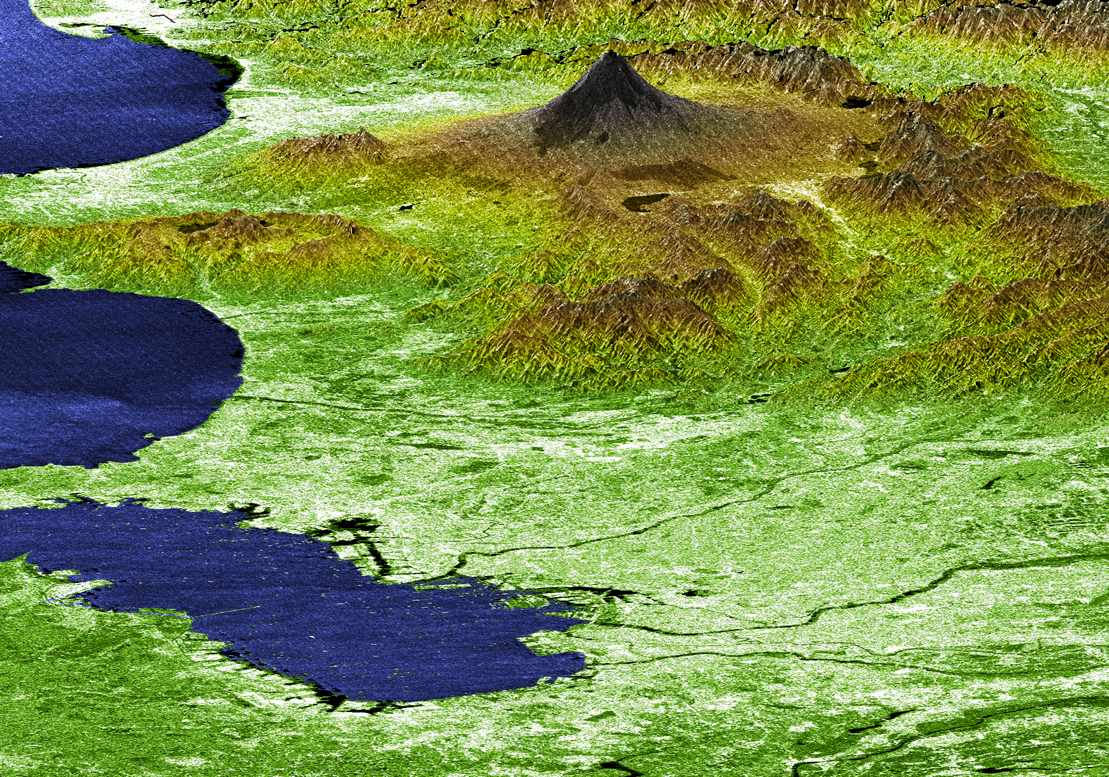

Perspective View with Radar Image Overlaid, Color as Height: Mt. Fuji and Tokyo, Japan

Japan’s Mt. Fuji presents a beautiful backdrop for the city of Tokyo in this perspective view generated using data from the Shuttle Radar Topography Mission. Occupying most of the image foreground, Tokyo’s metropolitan area, at about 13,388 square kilometers (5,169 square miles), is home to more than 32 million people, making it the most densely populated urban area in the world. Tokyo residents live within striking distance of Japan’s tallest volcano, which is also the country’s highest point at 3,776 meters (12,388 feet). Mt. Fuji is still considered active, although the last major eruption of this perfectly symmetrical stratovolcano came in 1707. Because of its height and spectacular scenery, Mt. Fuji is a favorite for touring, mountain climbing, hiking, and nature walking. In this image, elevations are represented by color; height increases from white to green to brown. For visualization purposes, topographic heights are exaggerated two times. Other SRTM views of Mt. Fuji and Tokyo can be seen in PIA02791 and PIA02792.

The elevation data used in this image was acquired by SRTM aboard the Space Shuttle Endeavour, launched on February 11, 2000. SRTM used the same radar instrument that comprised the Spaceborne Imaging Radar-C/X-Band Synthetic Aperture Radar (SIR-C/X-SAR) that flew twice on Endeavour in 1994. SRTM was designed to collect three-dimensional measurements of Earth’s land surface. To collect the 3-D SRTM data, engineers added a mast 60 meters (about 200 feet) long, installed additional C-band and X-band antennas, and improved tracking and navigation devices. The mission is a cooperative project between the NASA, the National Imagery and Mapping Agency (NIMA) of the U.S. Department of Defense, and the German and Italian space agencies. It is managed by NASA’s Jet Propulsion Laboratory, Pasadena, Calif, for NASA’s Earth Science Enterprise,Washington, D.C. JPL is a division of the California Institute of Technology in Pasadena.

Location (Mt. Fuji): 35.33 deg. North lat., 138.67 East lon.
View: West Southwest
Date Acquired: February 21, 2000 SRTM

Credit: NASA/JPL/NIMA